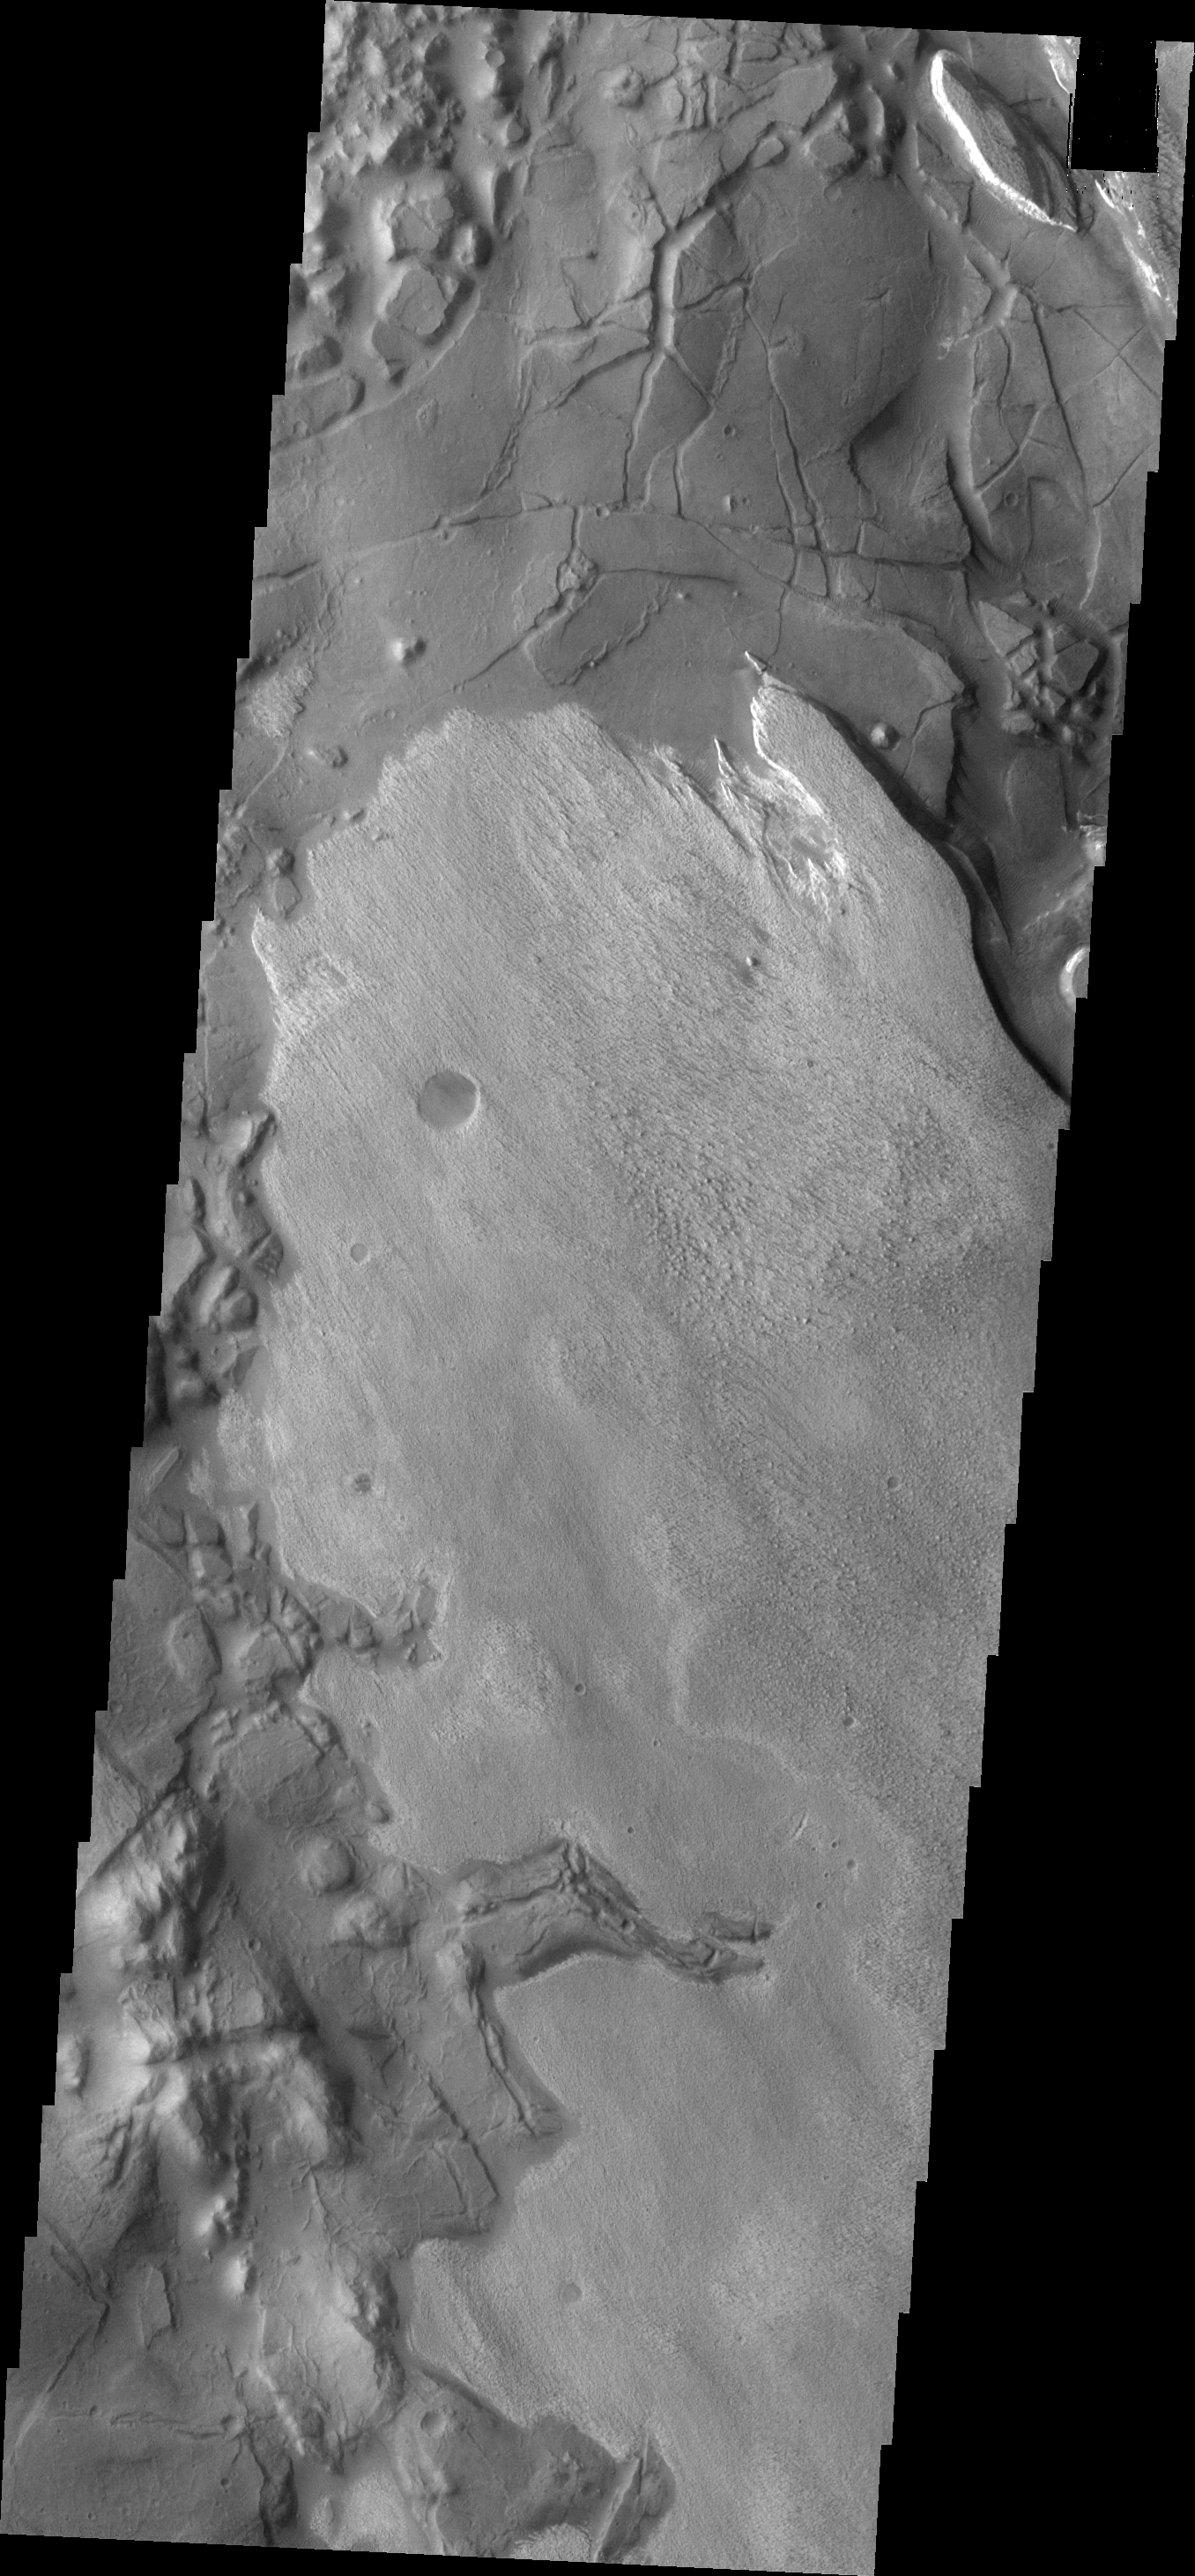

THEMIS Art #120

Do you see what I see? These layered deposits look like a giant bear facing to the left.

Credit: NASA/JPL-Caltech/ASU